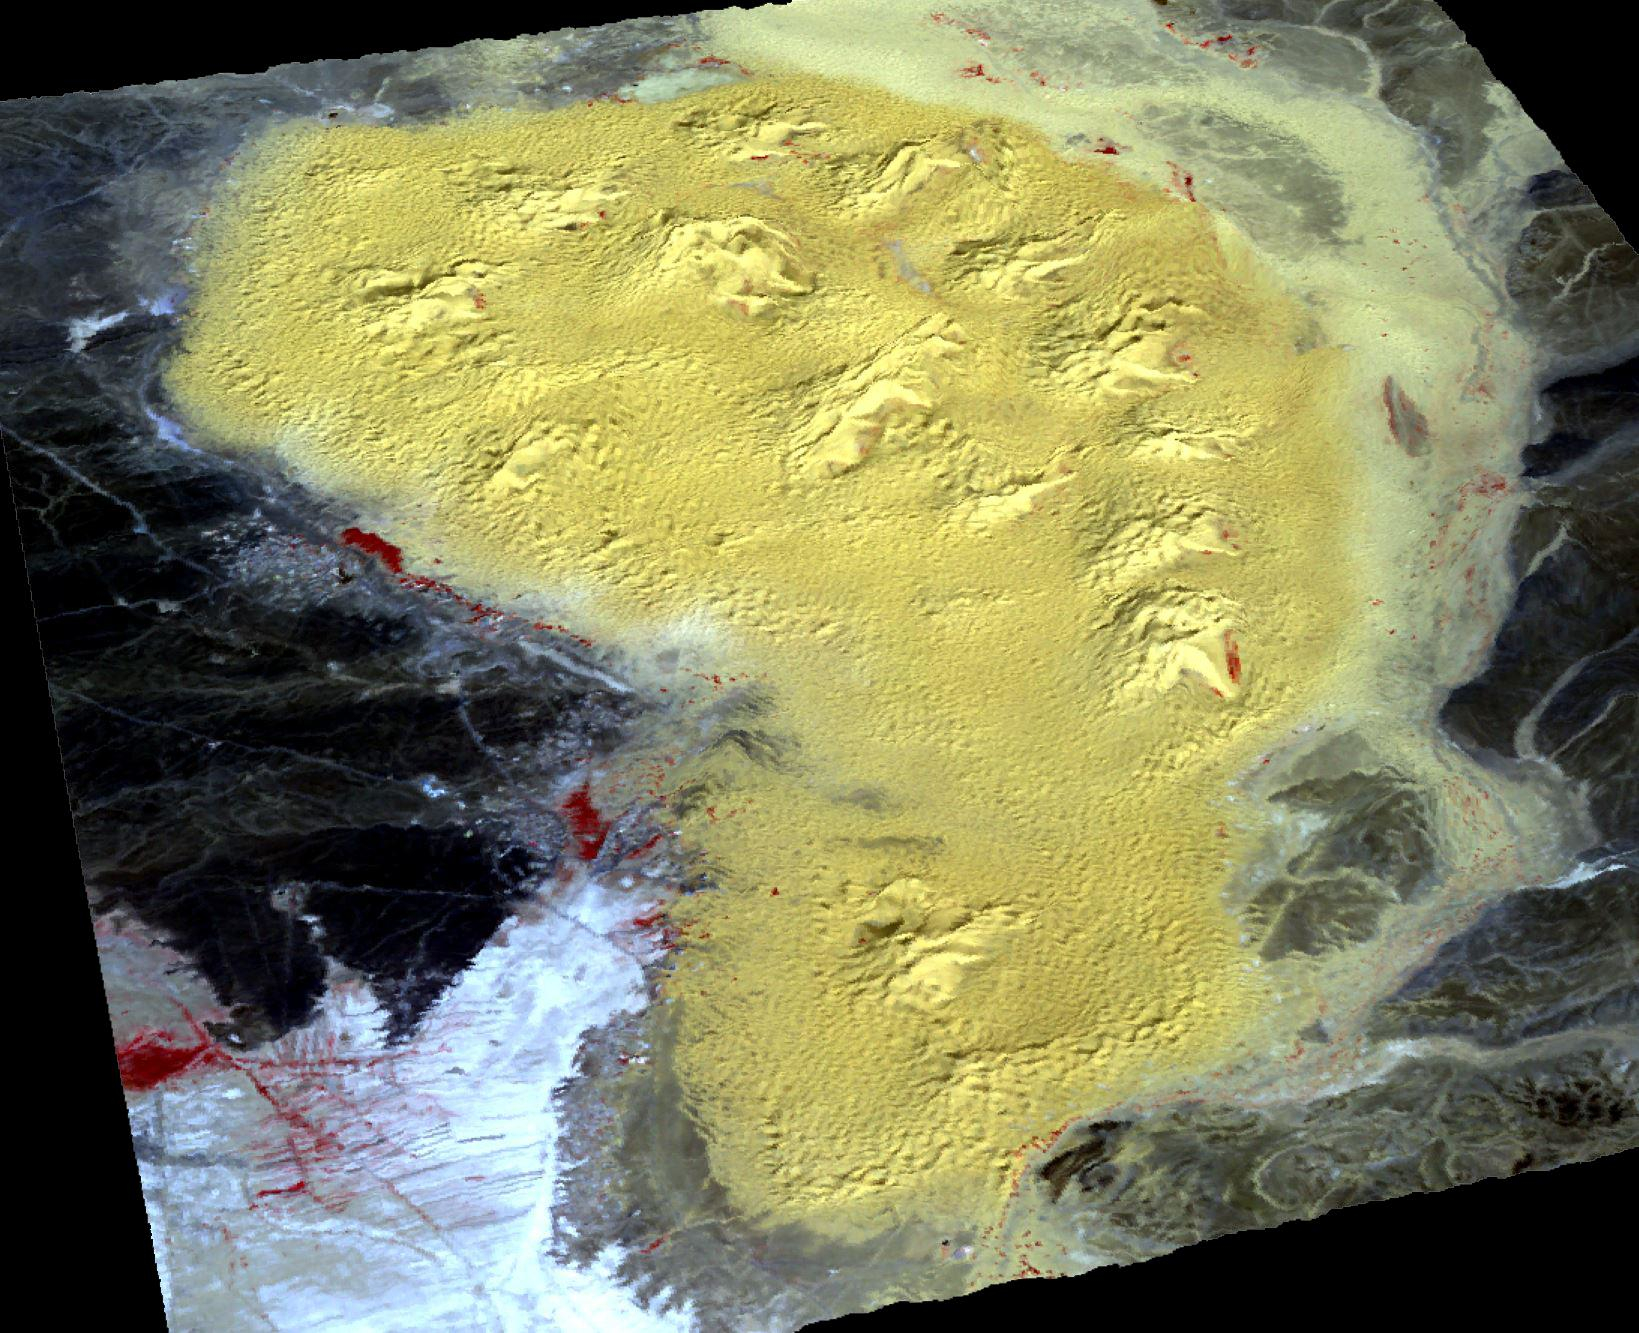

Star Dunes, Morocco

For the first time scientists have calculated the age of star dunes (or pyramid dunes). Some of the tallest – over 100 m high – are located in the Erg Chebbi sand sea in southeast Morocco. Using luminescence dating techniques, the dunes were found to have formed over 13,000 years ago. The perspective view has 5X vertical exaggeration. The image was acquired October 2, 2020, covers an area of 13.5 by 20.4 km, and is located at 31.2 degrees north, 4 degrees west.

With its 14 spectral bands from the visible to the thermal infrared wavelength region and its high spatial resolution of about 50 to 300 feet (15 to 90 meters), ASTER images Earth to map and monitor the changing surface of our planet. ASTER is one of five Earth-observing instruments launched Dec. 18, 1999, on Terra. The instrument was built by Japan’s Ministry of Economy, Trade and Industry. A joint U.S./Japan science team is responsible for validation and calibration of the instrument and data products.

The broad spectral coverage and high spectral resolution of ASTER provides scientists in numerous disciplines with critical information for surface mapping and monitoring of dynamic conditions and temporal change. Example applications are monitoring glacial advances and retreats; monitoring potentially active volcanoes; identifying crop stress; determining cloud morphology and physical properties; wetlands evaluation; thermal pollution monitoring; coral reef degradation; surface temperature mapping of soils and geology; and measuring surface heat balance.

The U.S. science team is located at NASA’s Jet Propulsion Laboratory in Pasadena, Calif. The Terra mission is part of NASA’s Science Mission Directorate, Washington.

Credit: NASA/METI/AIST/Japan Space Systems, and U.S./Japan ASTER Science Team